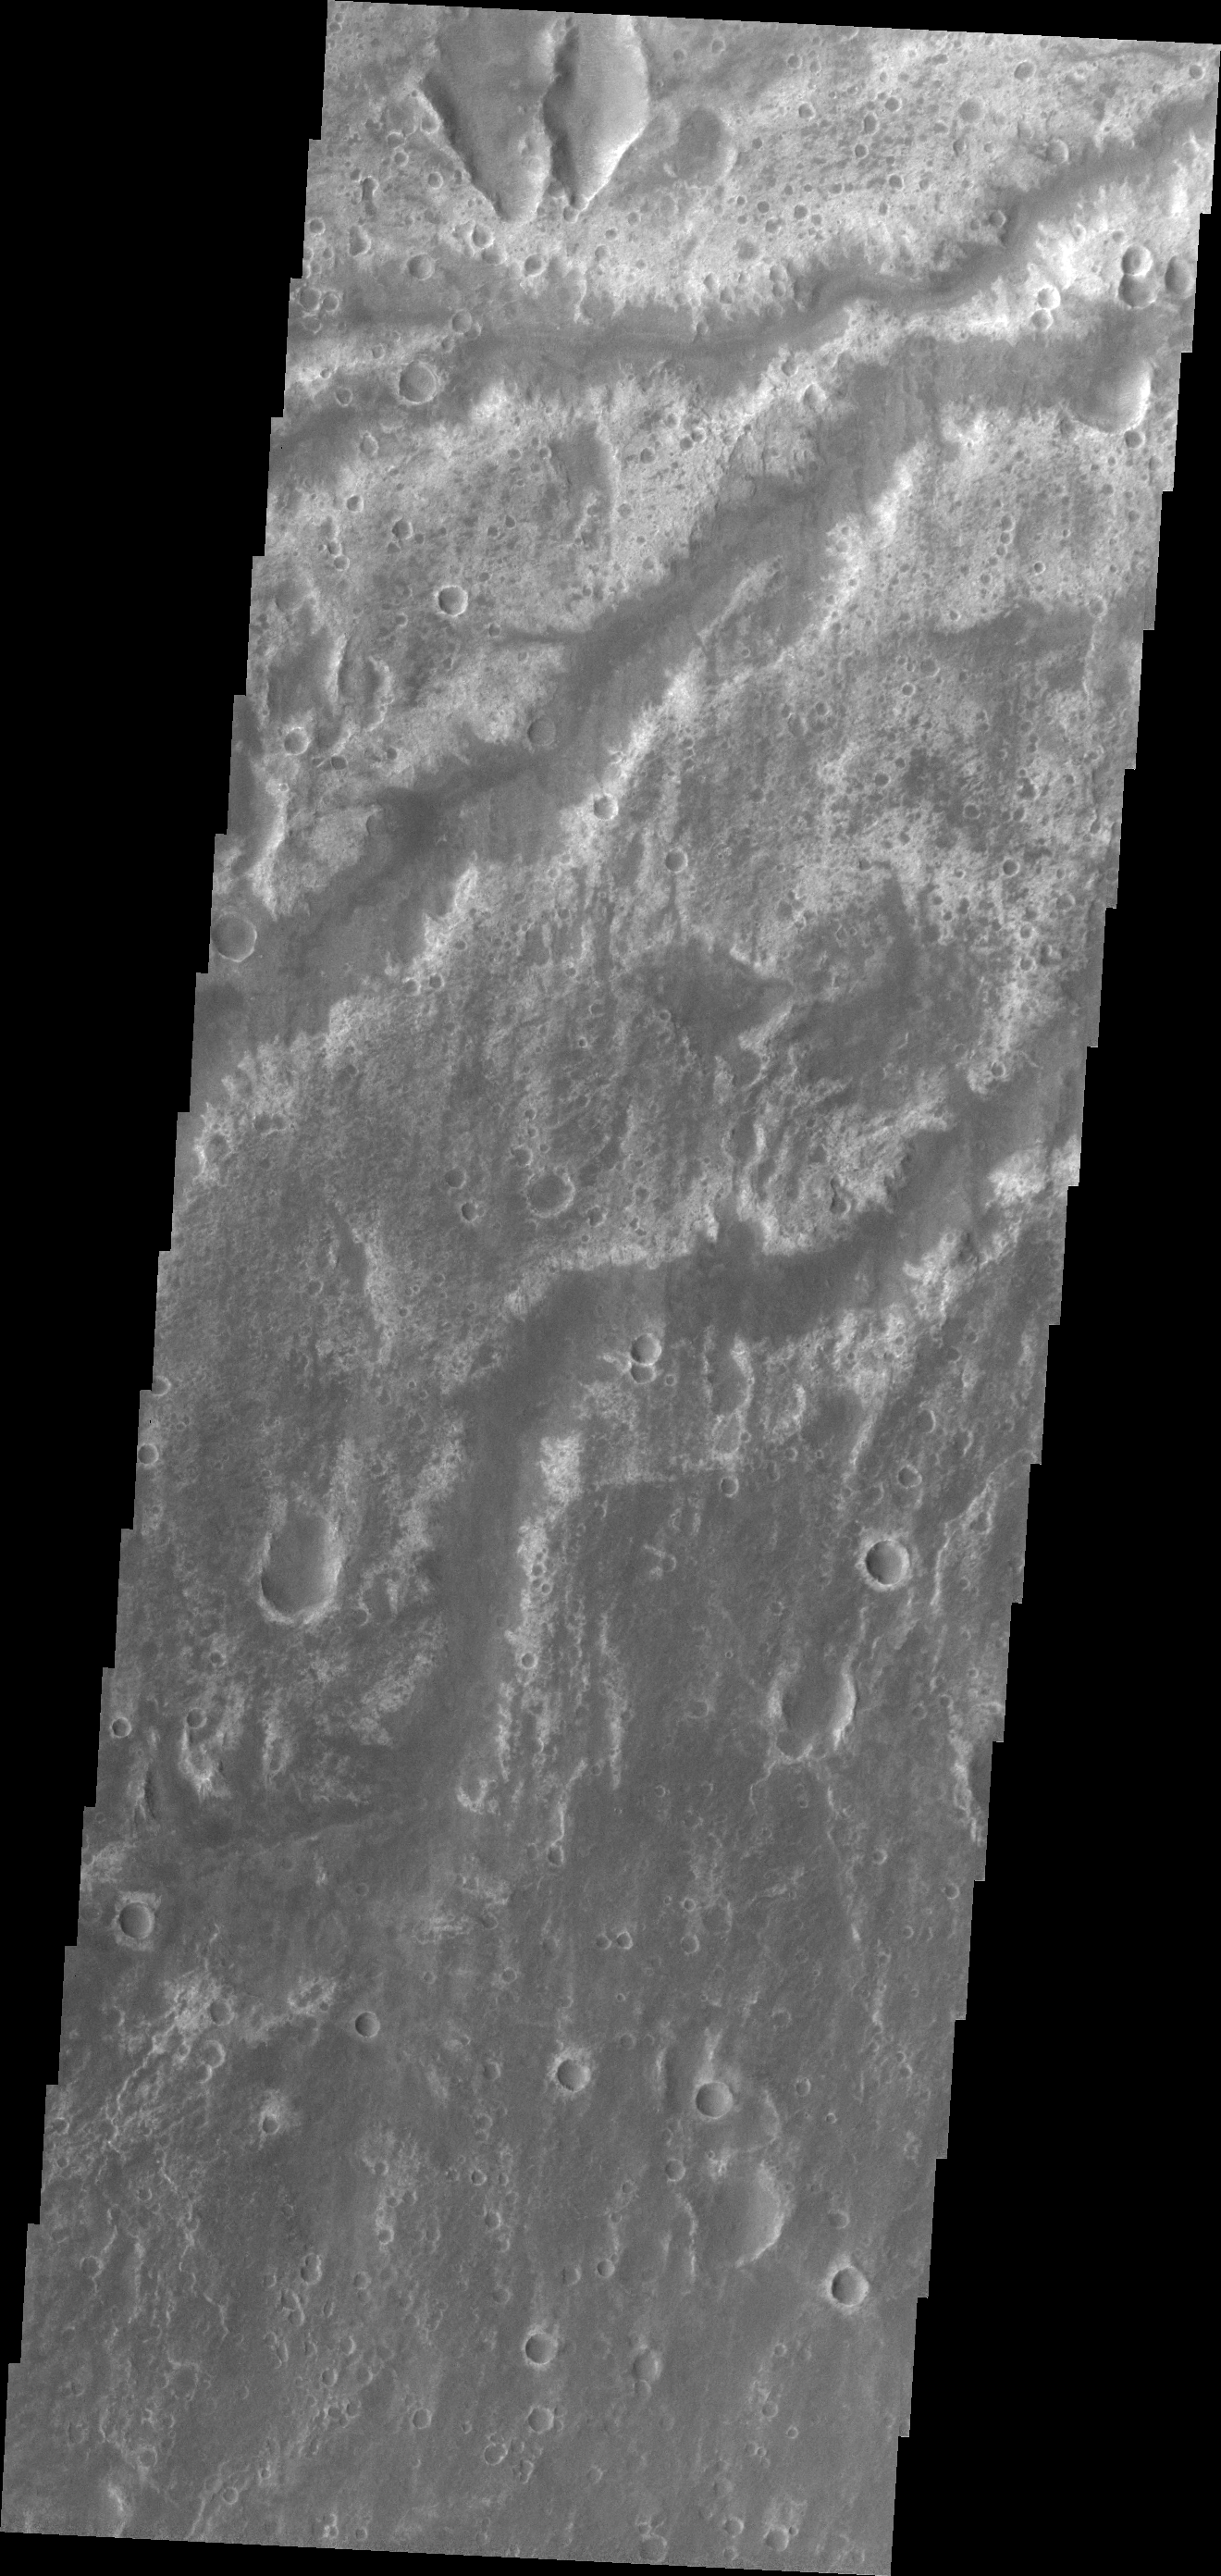

Arda Valles

Today’s VIS image shows a few of the many channels named (in this case Arda Valles) and unnamed that empty into a large low in Margaritifer Terra.

Credit: NASA/JPL/ASU